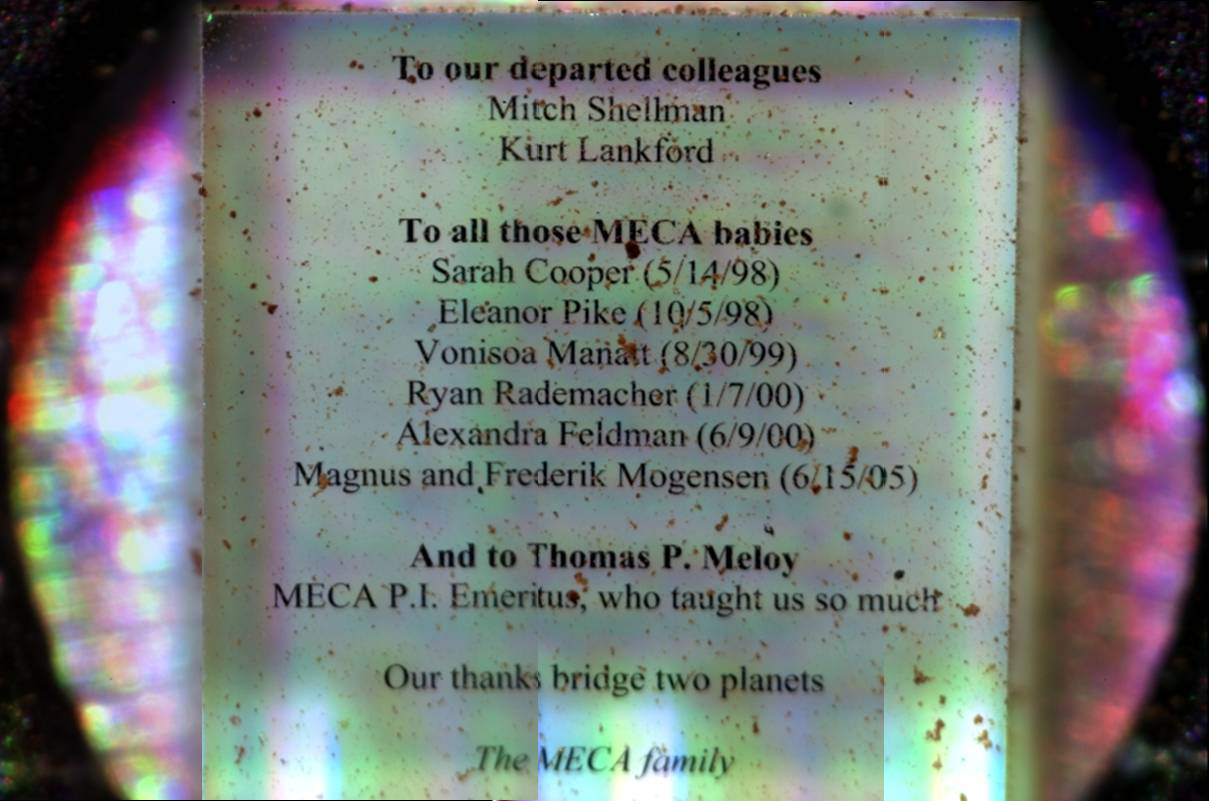

Mosaic of Commemorative Microscope Substrate

Written by electron beam lithography in the Microdevices Laboratory of NASA’s Jet Propulsion Laboratory, this Optical Microscope substrate helps the Phoenix Mars Mission science team learn how to assemble individual microscope images into a mosaic by aligning rows of text.

Each line is about 0.1 millimeter tall, the average thickness of a human hair. Except for the Mogensen twins, the names are of babies born and team members lost during the original development of MECA (the Microscopy, Electrochemistry and Conductivity Analyzer) for the canceled 2001 Mars lander mission. The plaque also acknowledges the MECA 2001 principal investigator, now retired.

This image was taken by the MECA Optical Microscope on Sol 111, or the 111th day of the Phoenix mission (Sept. 16, 2008).

The Phoenix Mission is led by the University of Arizona, Tucson, on behalf of NASA. Project management of the mission is by JPL, Pasadena, Calif. Spacecraft development was by Lockheed Martin Space Systems, Denver.

Photojournal Note: As planned, the Phoenix lander, which landed May 25, 2008 23:53 UTC, ended communications in November 2008, about six months after landing, when its solar panels ceased operating in the dark Martian winter.

Credit: NASA/JPL-Caltech